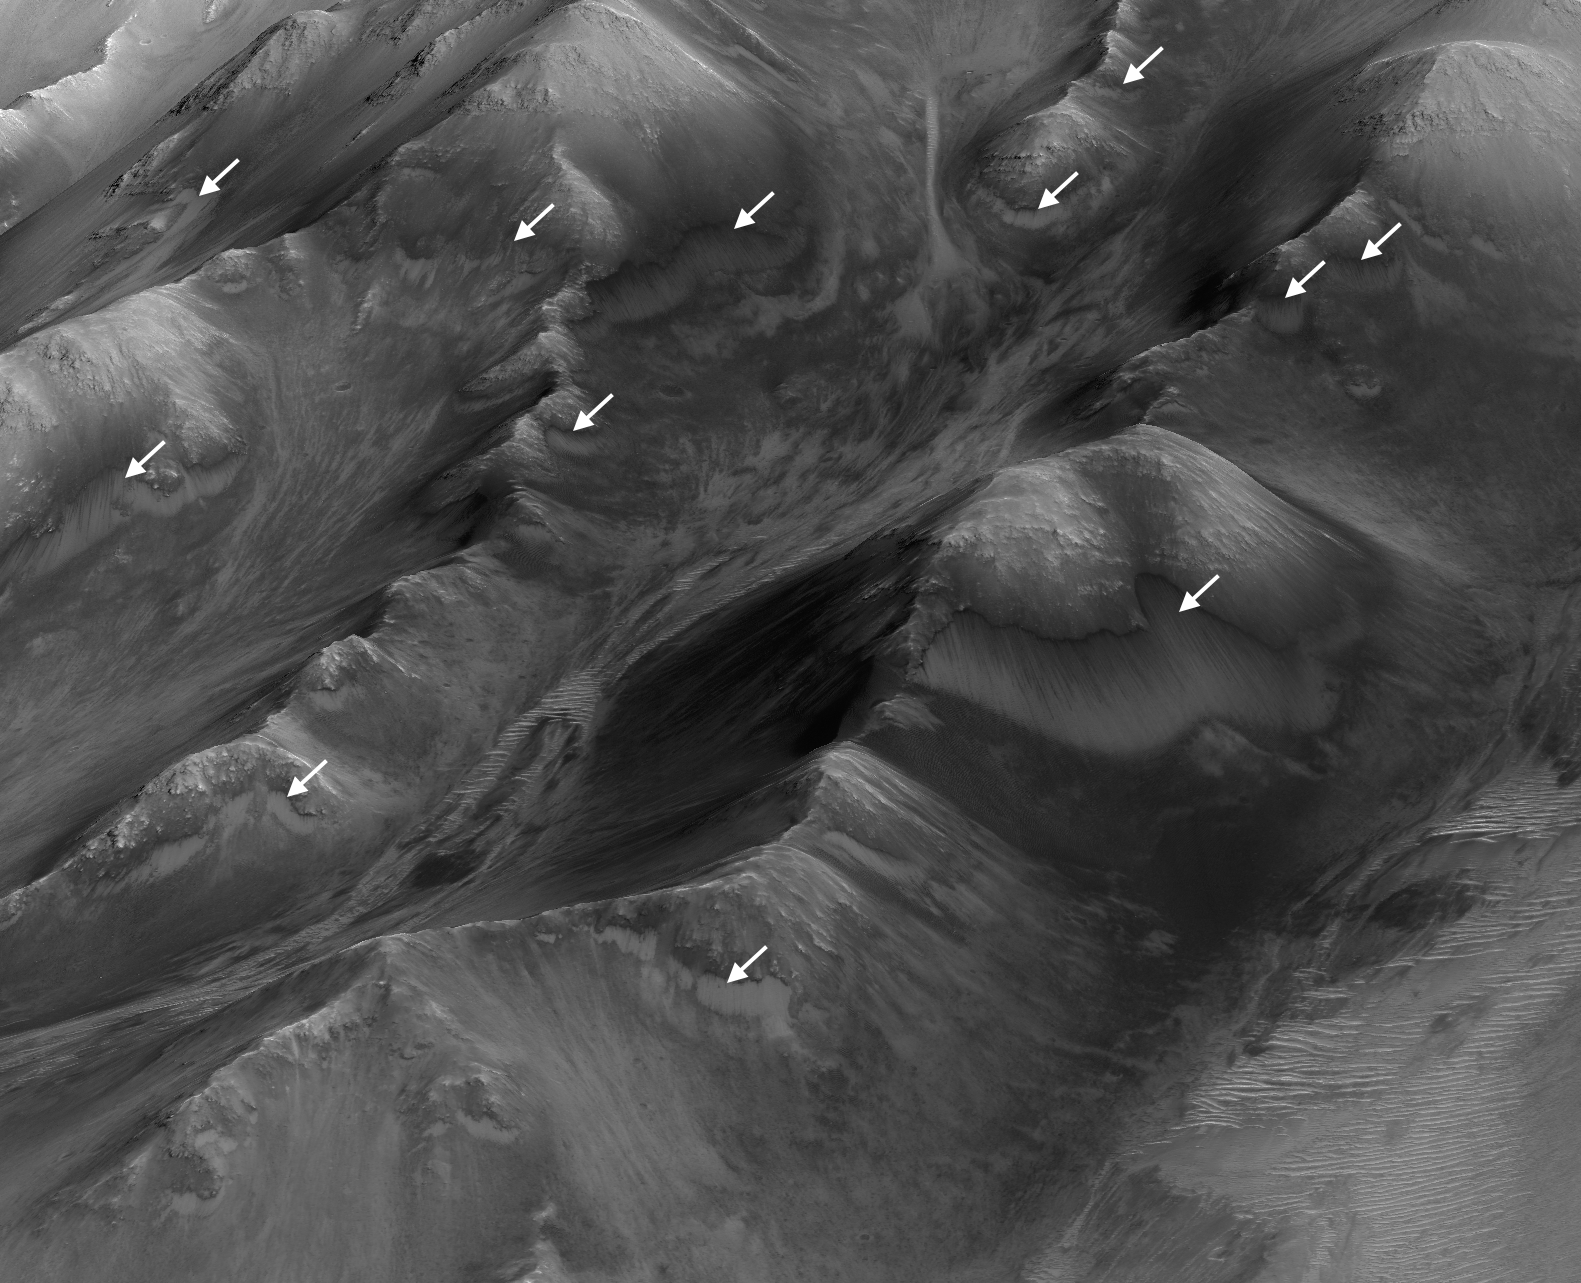

Numerous Seasonal ‘Lineae’ on Coprates Montes, Mars

The white arrows indicate locations in this scene where numerous seasonal dark streaks have been identified in the Coprates Montes area of Mars’ Valles Marineris by repeated observations from orbit.

The streaks, called recurring slope lineae or RSL, extend downslope during a warm season, fade in the colder part of the year, and repeat the process the next Martian year. They are regarded as the strongest evidence for the possibility of liquid water on the surface of modern Mars.

This oblique perspective for this view uses a three-dimensional terrain model derived from a stereo pair of observations by the High Resolution Imaging Science Experiment (HiRISE) camera on NASA’s Mars Reconnaissance Orbiter. The scene covers an area approximately 1.6 miles (2.5 kilometers) wide.

The University of Arizona, Tucson, operates HiRISE, which was built by Ball Aerospace & Technologies Corp., Boulder, Colo. NASA’s Jet Propulsion Laboratory, a division of the California Institute of Technology in Pasadena, manages the Mars Reconnaissance Orbiter Project for NASA’s Science Mission Directorate, Washington.

Credit: NASA/JPL-Caltech/Univ. of Arizona